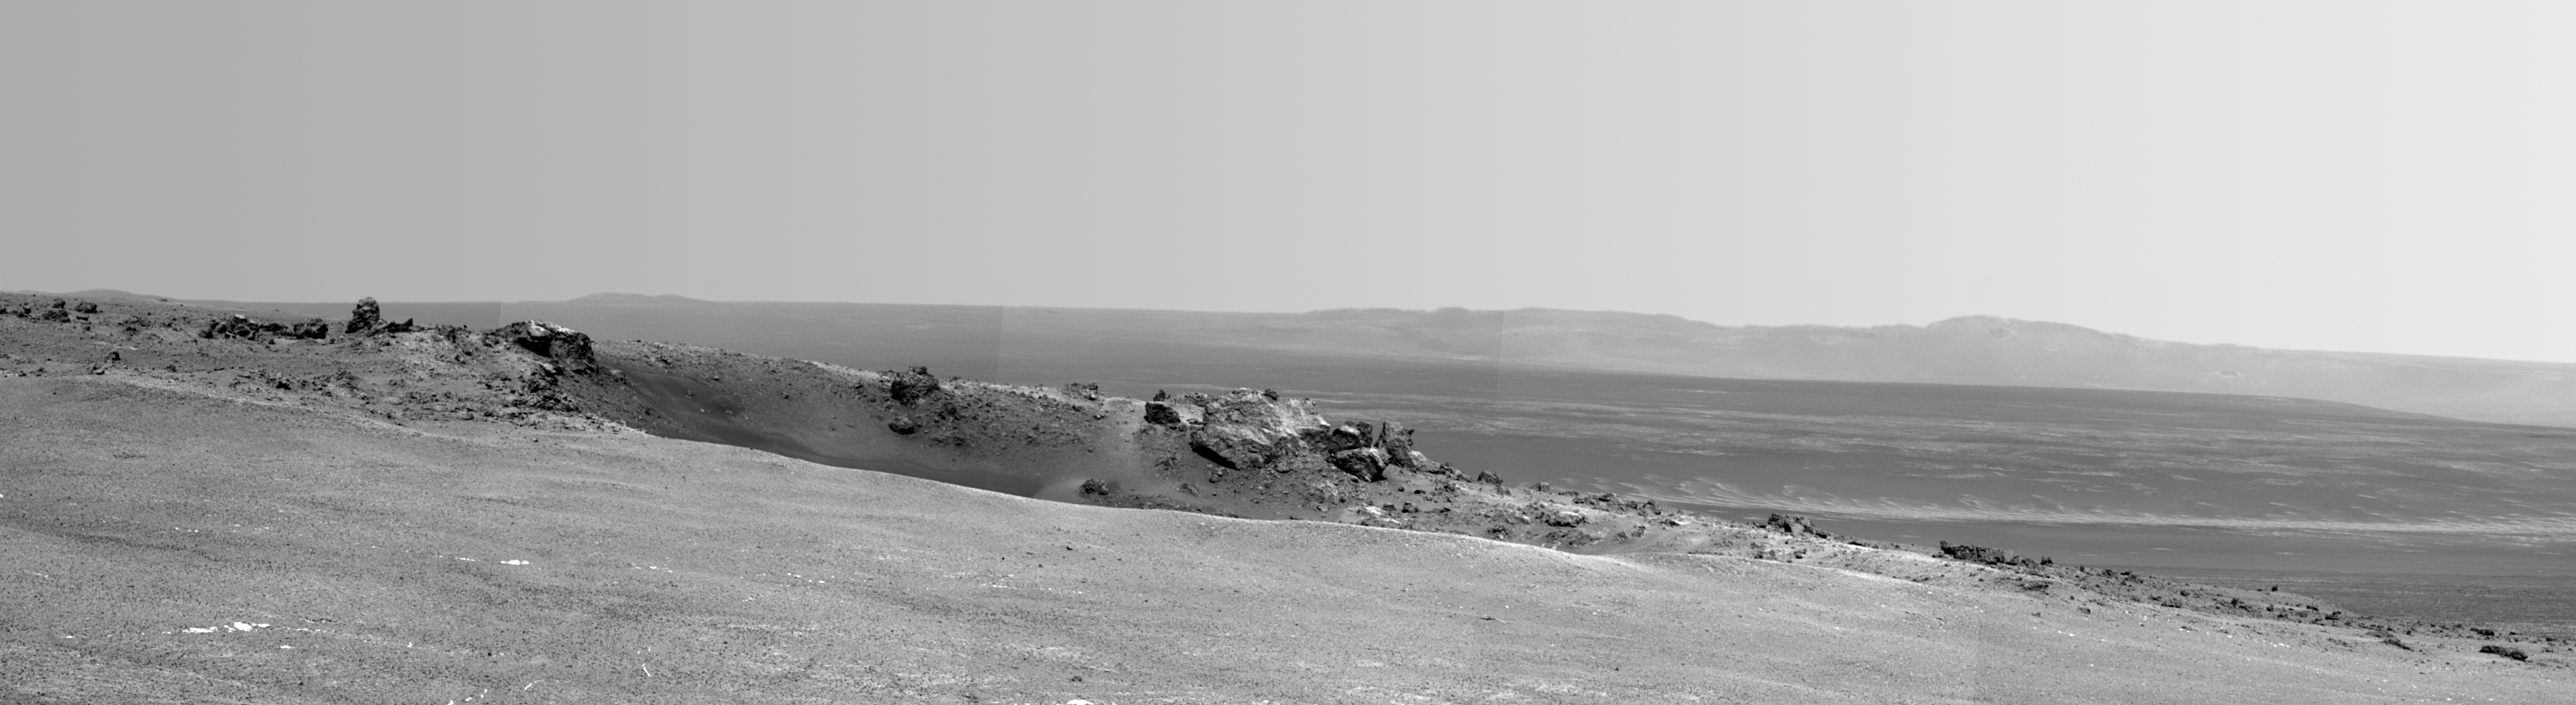

Arrival at ‘Spirit Point’ by Mars Rover Opportunity

NASA’s Mars Exploration Rover Opportunity arrived at the rim of Endeavour crater on Aug. 9, 2011, after a trek of more than 13 miles (21 kilometers) lasting nearly three years since departing the rover’s previous major destination, Victoria crater, in August 2008.

After arrival, Opportunity used its panoramic camera (Pancam) to record the images combined into this mosaic view. The view scene shows the “Spirit Point” area of the rim, including a small crater, “Odyssey” on the rim, and the interior of Endeavour beyond.

Credit: NASA/JPL-Caltech/Cornell/ASU